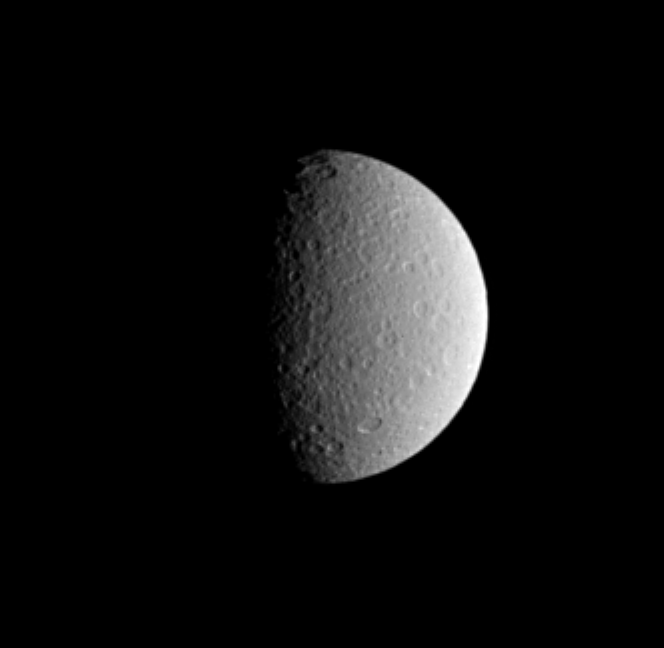

Rhea’s Relief

This Cassini image shows the cratered surface of Saturn’s moon Rhea, with impact craters near the terminator thrown into sharp relief. Rhea is Saturn’s second-largest moon, at 1,528 kilometers (949 miles across).

This view shows the leading hemisphere on Rhea. North is up and tilted 23 degrees to the left.

The image was taken with the Cassini spacecraft narrow-angle camera on March 12, 2005, through a filter sensitive to wavelengths of ultraviolet light centered at 338 nanometers. The view was obtained at a distance of approximately 1.5 million kilometers (950,000 miles) from Rhea and at a Sun-Rhea-spacecraft, or phase, angle of 70 degrees. Resolution in the image is 9 kilometers (6 miles) per pixel.

The Cassini-Huygens mission is a cooperative project of NASA, the European Space Agency and the Italian Space Agency. The Jet Propulsion Laboratory, a division of the California Institute of Technology in Pasadena, manages the mission for NASA’s Science Mission Directorate, Washington, D.C. The Cassini orbiter and its two onboard cameras were designed, developed and assembled at JPL. The imaging team is based at the Space Science Institute, Boulder, Colo.

Credit: NASA/JPL/Space Science Institute